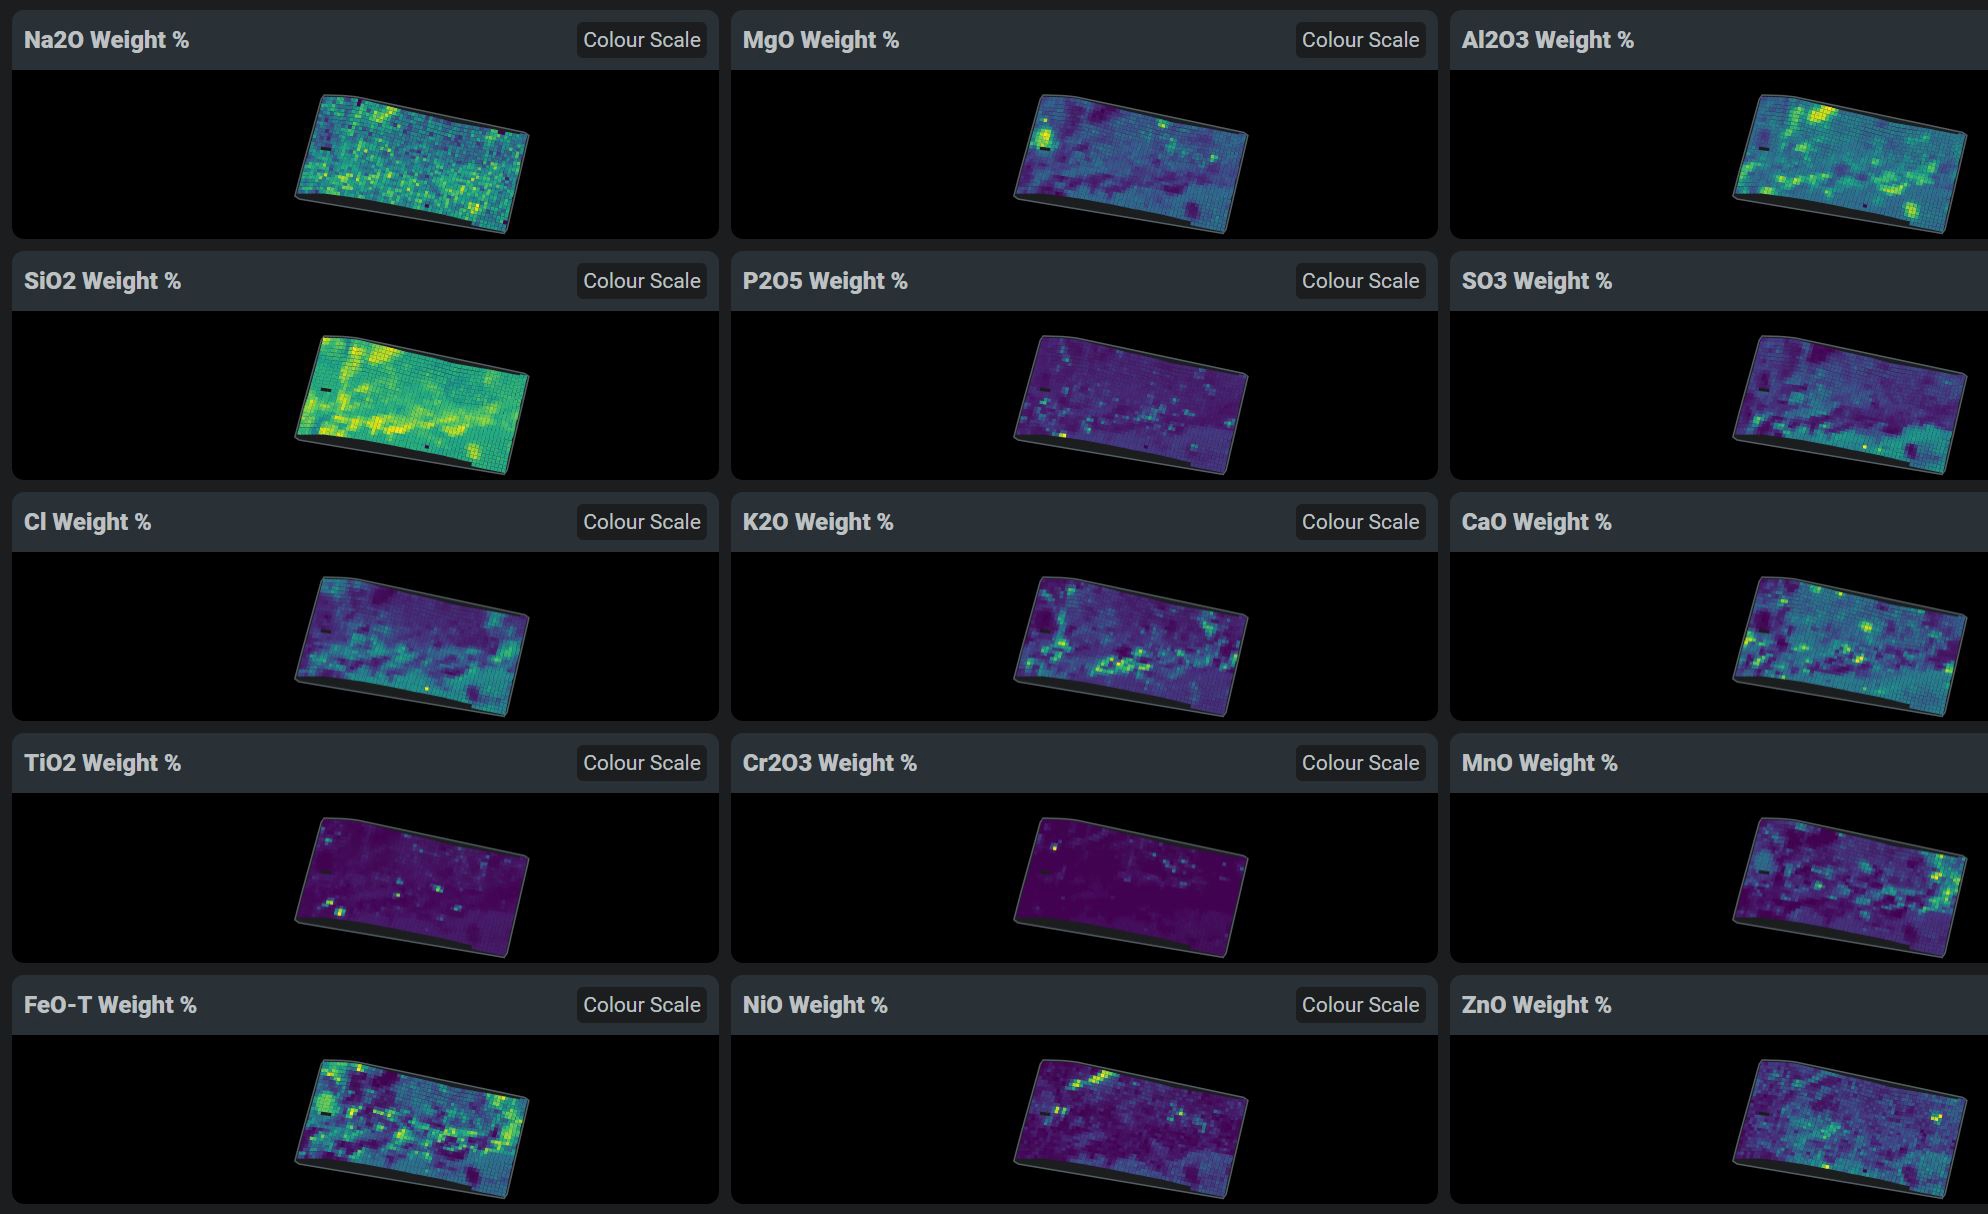

PIXL’s First Chemical Maps

This data shows chemicals detected within a single rock on Mars by the Planetary Instrument for X-ray Lithochemistry (PIXL), one of the instruments on the end of the robotic arm aboard NASA’s Perseverance Mars rover. PIXL allows scientists to study where specific chemicals can be found within an area as small as a postage stamp.

A key objective for Perseverance’s mission on Mars is astrobiology, including the search for signs of ancient microbial life. The rover will characterize the planet’s geology and past climate, pave the way for human exploration of the Red Planet, and be the first mission to collect and cache Martian rock and regolith (broken rock and dust).

Subsequent NASA missions, in cooperation with ESA (European Space Agency), would send spacecraft to Mars to collect these sealed samples from the surface and return them to Earth for in-depth analysis.

The Mars 2020 Perseverance mission is part of NASA’s Moon to Mars exploration approach, which includes Artemis missions to the Moon that will help prepare for human exploration of the Red Planet.

JPL, which is managed for NASA by Caltech in Pasadena, California, built and manages operations of the Perseverance rover.

Credit: NASA/JPL-Caltech